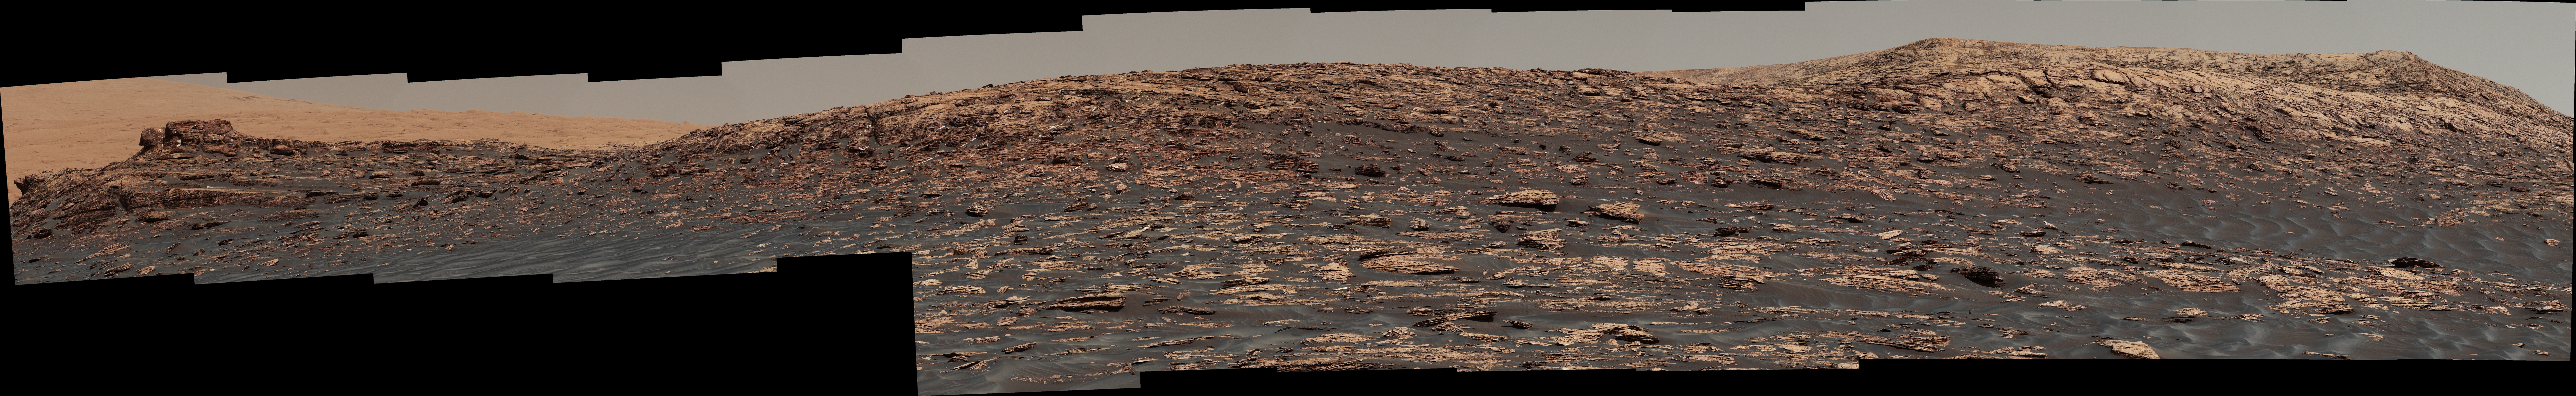

Curiosity View of ‘Vera Rubin Ridge’ From Below, Sol 1734

Figure 1

“Vera Rubin Ridge,” a favored destination for NASA’s Curiosity Mars rover even before the rover landed in 2012, rises near the rover nearly five years later in this panorama from Curiosity’s Mast Camera (Mastcam).

The scene combines 23 images taken with the Mastcam’s right-eye, telephoto-lens camera, on June 22, 2017, during the 1,734th Martian day, or sol, of Curiosity’s work on Mars. The rover began ascending the ridge in September 2017.

This and other Mastcam panoramas show details of the sedimentary rocks that make up the “Vera Rubin Ridge.” This distinct topographic feature located on the lower slopes of Mount Sharp (Aeolis Mons) is characterized by the presence of hematite, an iron-oxide mineral, which has been detected from orbit. The Mastcam images show that the rocks making up the lower part of the ridge are characterized by distinct horizontal stratification with individual rock layers of the order of several inches (tens of centimeters) thick. Scientists on the mission are using such images to determine the ancient environment these rocks were deposited in. The repeated beds indicate progressive accumulation of sediments that now make up the lower part of Mount Sharp, although from this distance it is not possible to know if they were formed by aqueous or wind-blown processes. Close-up images collected as the rover climbs the ridge will help answer this question. The stratified rocks are cross cut by veins filled with a white mineral, likely calcium sulfate, that provide evidence of later episodes of fluid flow through the rocks.

The panorama has been white-balanced so that the colors of the rock materials resemble how they would appear under daytime lighting conditions on Earth. It spans about 65 compass degrees, centered toward the south-southeast. Higher portions of Mount Sharp are visible at upper left. The Sol 1734 location just north of the ridge is shown in a Sol 1732 traverse map.

Figure 1 is an annotated version of the scene. On it, two scale bars of 4 meters (13.1 feet) provide size information for features near the bottom of the ridge and at the highest point visible on the ridge.

Malin Space Science Systems, San Diego, built and operates the Mastcam. NASA’s Jet Propulsion Laboratory, a division of the Caltech in Pasadena, California, manages the Mars Science Laboratory Project for NASA’s Science Mission Directorate, Washington. JPL designed and built the project’s Curiosity rover.

Credit: NASA/JPL-Caltech/MSSS